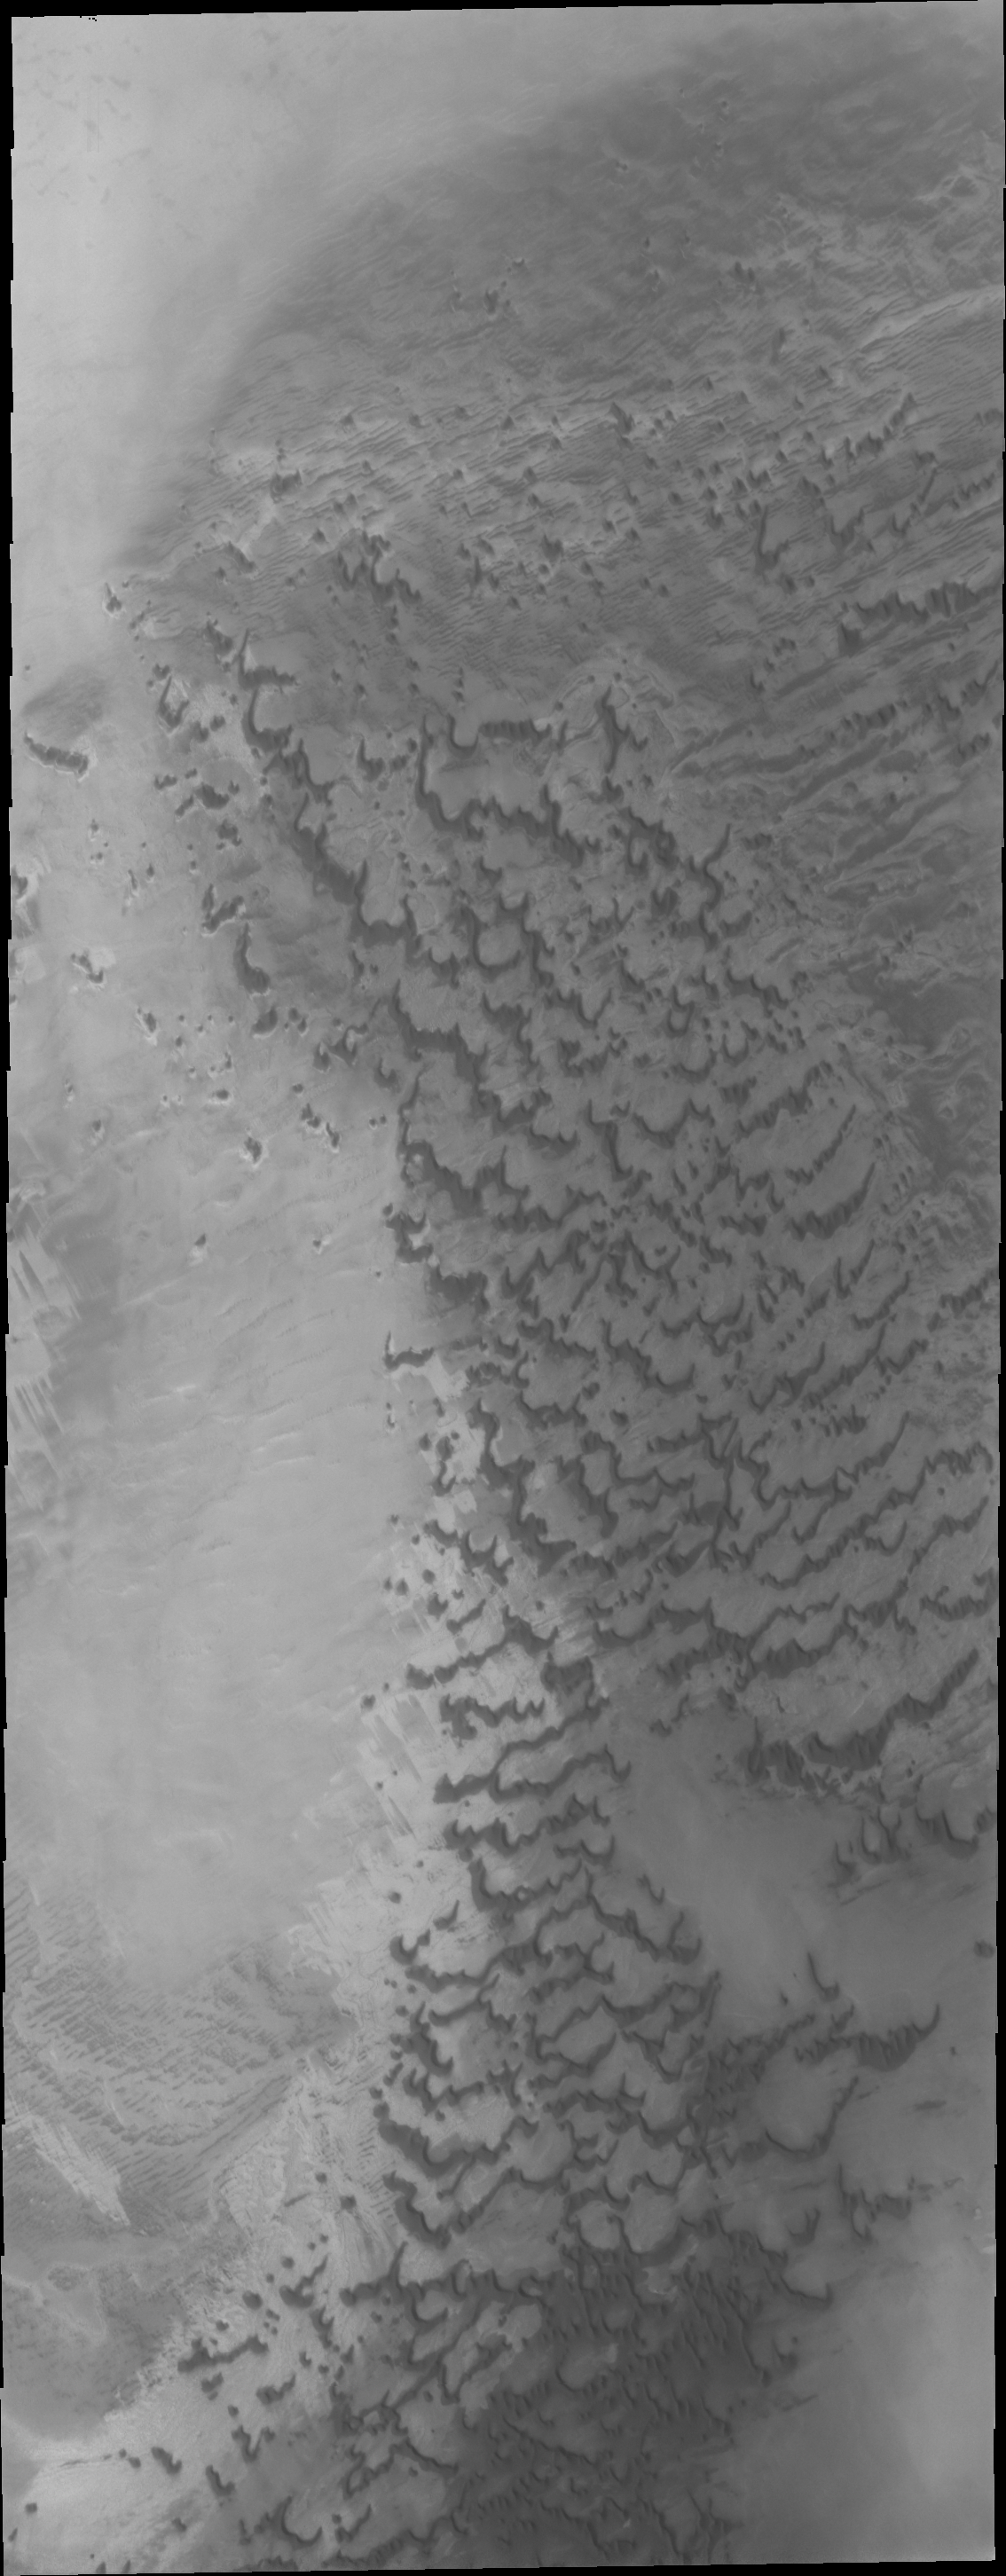

Polar Dunes

In this image of dunes near the north pole of Mars it appears that small individual dunes are coalescing into larger dune forms.

Credit: NASA/JPL/ASU